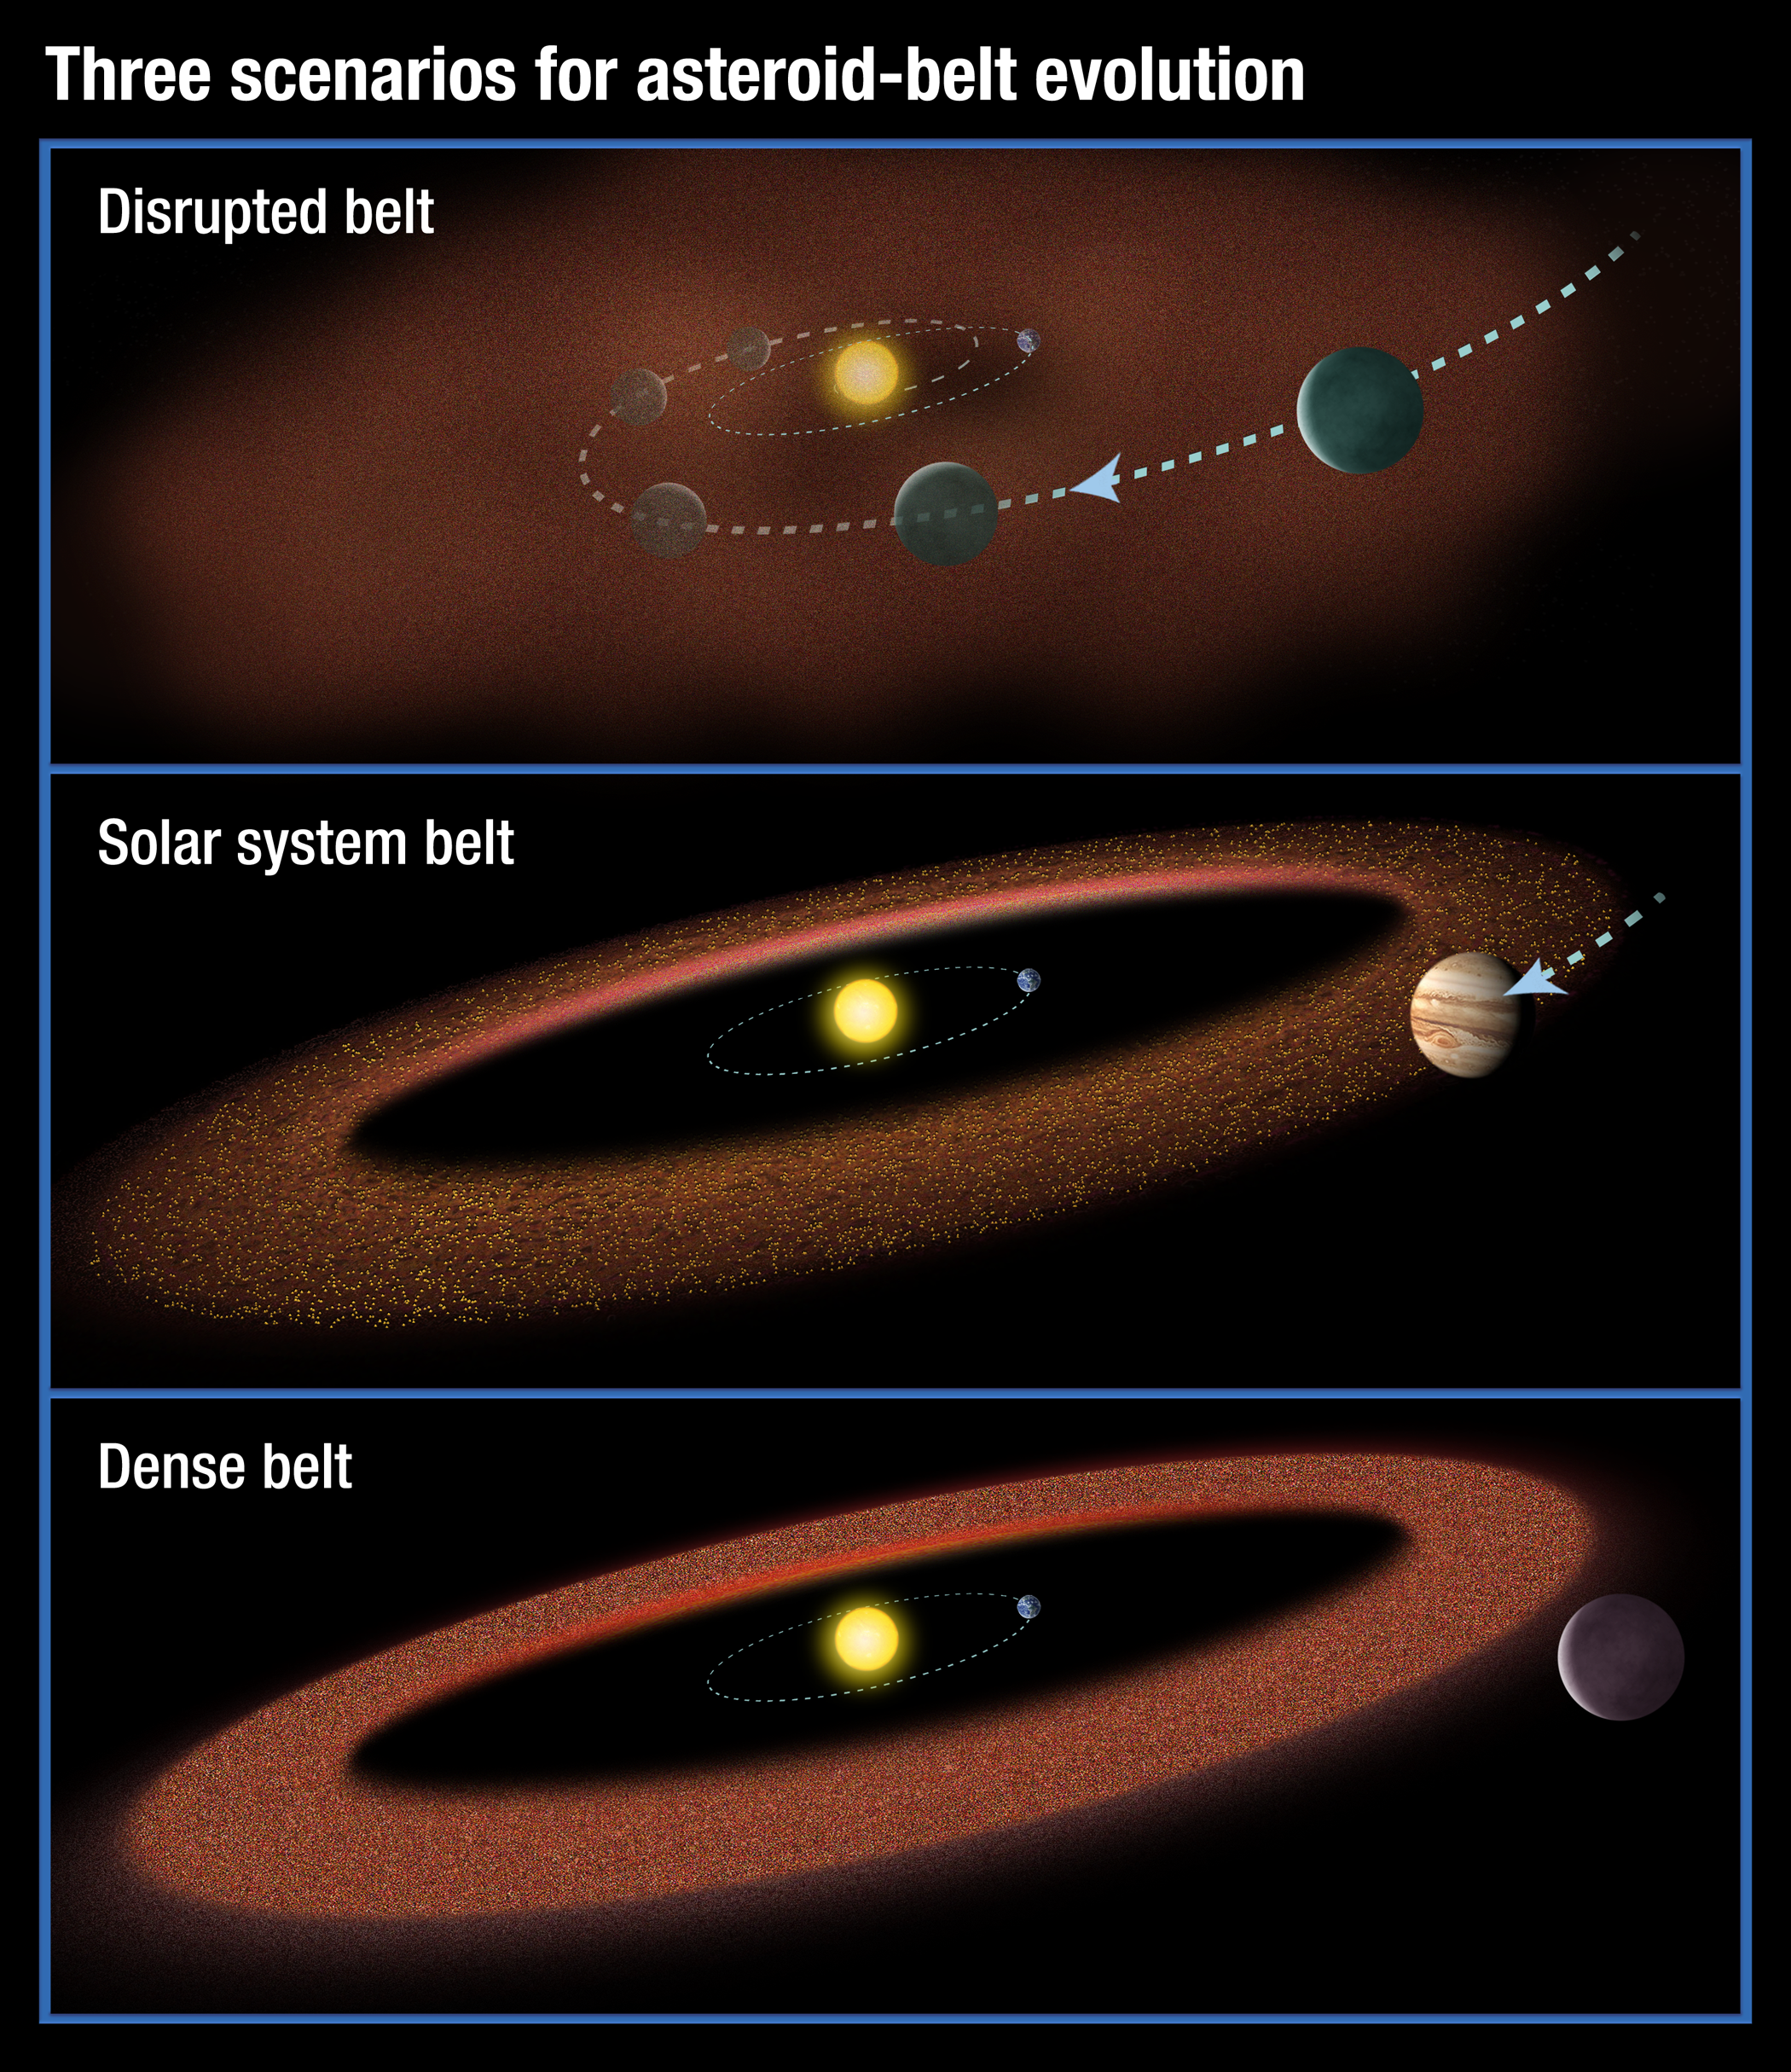

Scenarios for the Evolution of Asteroid Belts

This illustration shows three possible scenarios for the evolution of asteroid belts. In the top panel, a Jupiter-size planet migrates through the asteroid belt, scattering material and inhibiting the formation of life on planets. The second scenario shows our solar-system model: a Jupiter-size planet that moves slightly inward but is just outside the asteroid belt. In the third illustration, a large planet does not migrate at all, creating a massive asteroid belt. Material from the hefty asteroid belt would bombard planets, possibly preventing life from evolving.

New research based on an analysis of theoretical models and archival observations, including infrared data from NASA’s Spitzer Space Telescope, suggests that the second scenario may also be important for the development of life in other solar systems.

JPL manages the Spitzer Space Telescope mission for NASA’s Science Mission Directorate, Washington. Science operations are conducted at the Spitzer Science Center at Caltech. Data are archived at the Infrared Science Archive housed at the Infrared Processing and Analysis Center at Caltech.

Credit: NASA/ESA/STScI